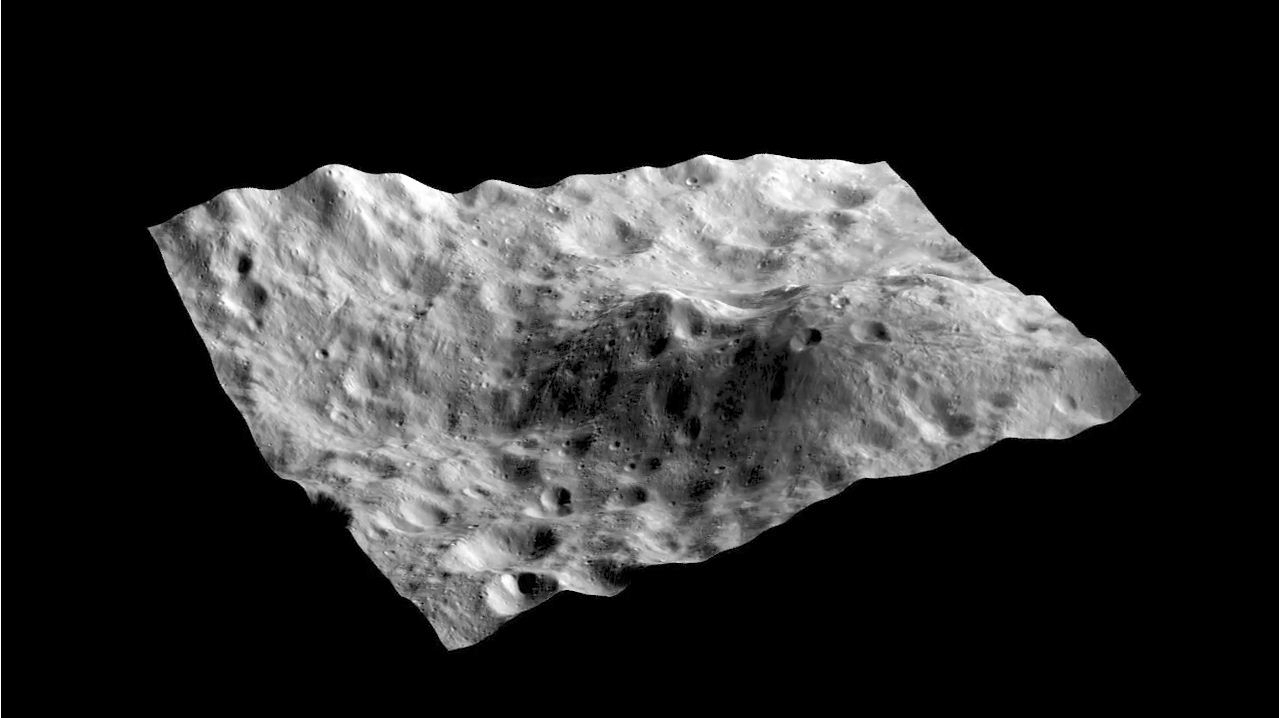

Dark Hill on Asteroid Vesta Movie

This animation created by David O’Brien, Planetary Science Institute, Tucson, Ariz., and taken with NASA’s Dawn framing camera instrument, shows an image layered on a the digital terrain model of an unusual hill containing a dark-rayed impact crater and nearby dark deposit. The hill is about 26 miles (42.5 kilometers) long by about 17 miles (28 kilometers) wide, and appears to be sculpted by impact craters. The dark deposits on this hill, visible in approach images, first suggested that this hill was a possible volcano, but the lack of any clear evidence of extrusive volcanic features on the hill suggests that it is more likely a dike, or magmatic intrusion, that is being eroded and exposed by impact craters. A key test of this will be to determine if there are any compositional differences in the dark material exposed by the dark-rayed crater, and the dark material on the northwest slope of the hill. Thus far, there has been no unambiguous evidence of volcanic materials identified on Vesta, in contrast to models and expectations.

The Dawn mission to Vesta and Ceres is managed by NASA’s Jet Propulsion Laboratory, a division of the California Institute of Technology in Pasadena, for NASA’s Science Mission Directorate, Washington. UCLA is responsible for overall Dawn mission science. The Dawn framing cameras have been developed and built under the leadership of the Max Planck Institute for Solar System Research, Katlenburg-Lindau, Germany, with significant contributions by DLR German Aerospace Center, Institute of Planetary Research, Berlin, and in coordination with the Institute of Computer and Communication Network Engineering, Braunschweig. The Framing Camera project is funded by the Max Planck Society, DLR, and NASA/JPL.

Credit: NASA/JPL-Caltech/UCLA/MPS/DLR/IDA/PSI